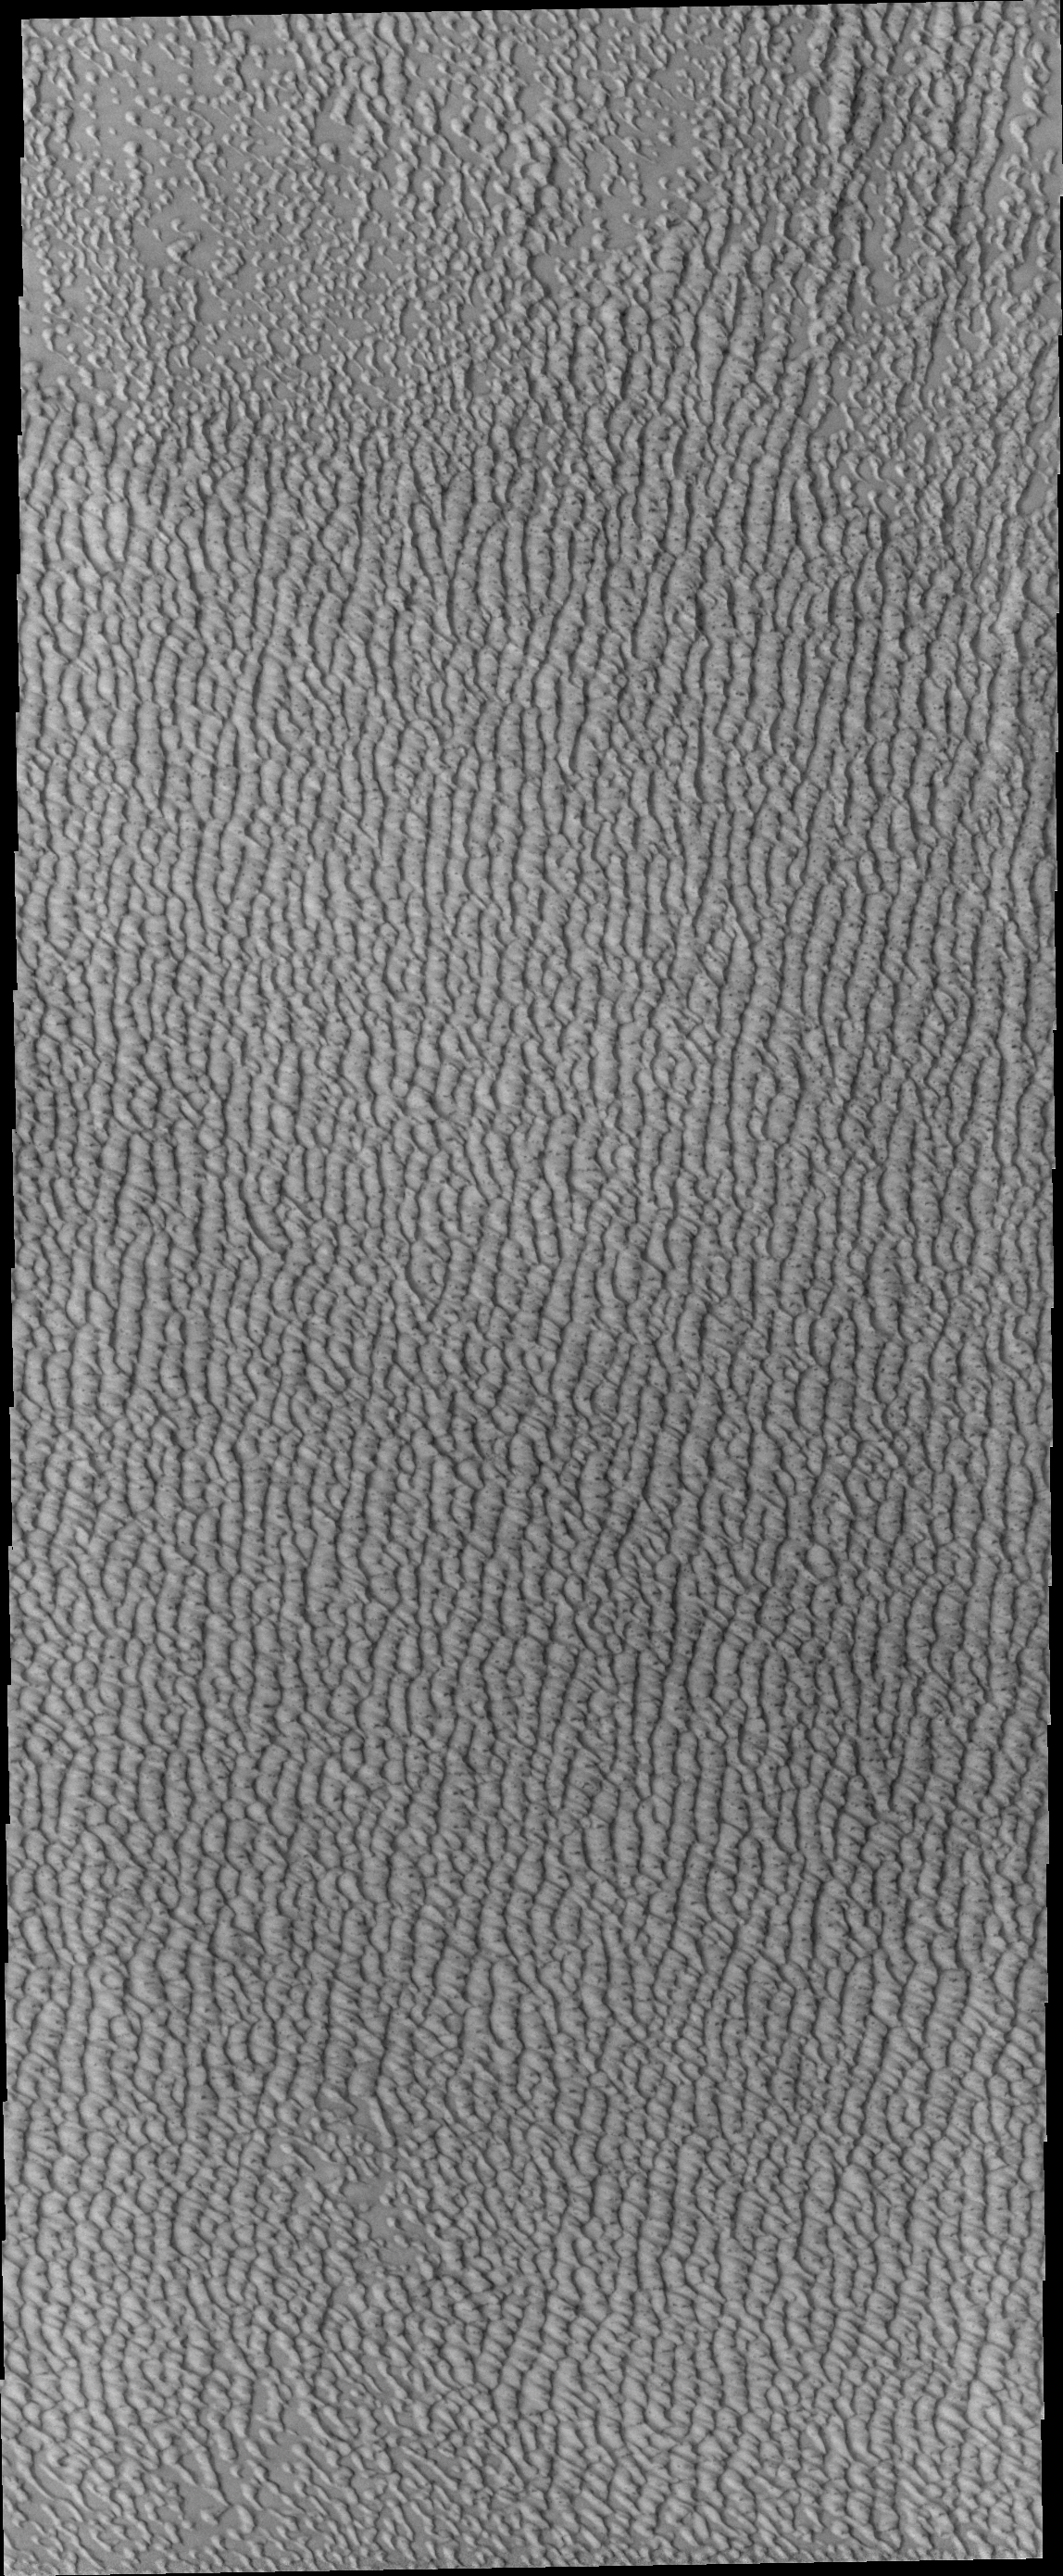

Investigating Mars: Siton Undae

Siton Undae is a large dune field located in the northern plains near Escorial Crater. Siton Undae is west of the crater and is one of three dune fields near the crater. The nearby north polar cap is dissected by Chasma Boreale, which exposes an ice free surface. This image shows part of the southern extent of the dune field.

The Odyssey spacecraft has spent over 15 years in orbit around Mars, circling the planet more than 69000 times. It holds the record for longest working spacecraft at Mars. THEMIS, the IR/VIS camera system, has collected data for the entire mission and provides images covering all seasons and lighting conditions. Over the years many features of interest have received repeated imaging, building up a suite of images covering the entire feature. From the deepest chasma to the tallest volcano, individual dunes inside craters and dune fields that encircle the north pole, channels carved by water and lava, and a variety of other feature, THEMIS has imaged them all. For the next several months the image of the day will focus on the Tharsis volcanoes, the various chasmata of Valles Marineris, and the major dunes fields. We hope you enjoy these images!

Credit: NASA/JPL-Caltech/ASU